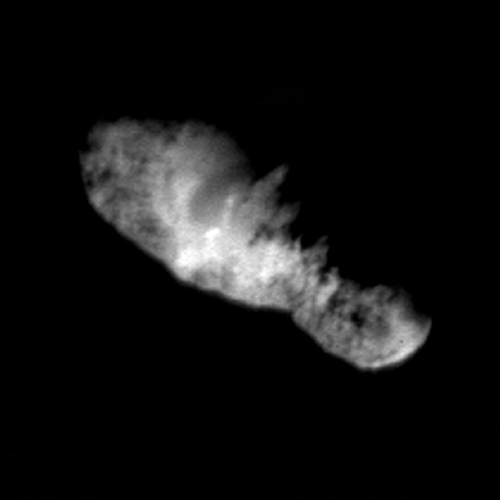

Highest Resolution Comet Picture Ever Reveals Rugged Terrain – Deep Space 1

In this highest resolution view of the icy, rocky nucleus of comet Borrelly, (about 45 meters or 150 feet per pixel) a variety of terrains and surface textures, mountains and fault structures, and darkened material are visible over the nucleus’s surface. This was the final image of the nucleus of comet Borrelly, taken just 160 seconds before Deep Space1’s closest approach to it. This image shows the 8-km (5-mile) long nucleus about 3417 kilometers (over 2,000 miles) away.

Smooth, rolling plains containing brighter regions are present in the middle of the nucleus and seem to be the source of dust jets seen in the coma. The rugged land found at both ends of the nucleus has many high ridges along the jagged line between day and night on the comet. This rough terrain contains very dark patches that appear to be elevated compared to surrounding areas. In some places the dark material accentuates grooves and apparent faults. Stereo analysis shows the smaller end of the nucleus (lower right) is tipped toward the viewer (out of frame). Sunlight is coming from the bottom of the frame.

Deep Space 1 completed its primary mission testing ion propulsion and 11 other advanced, high-risk technologies in September 1999. NASA extended the mission, taking advantage of the ion propulsion and other systems to undertake this chancy but exciting, and ultimately successful, encounter with the comet. More information can be found on the Deep Space 1 home page at http://nmp.jpl.nasa.gov/ds1/. Deep Space 1 was launched in October 1998 as part of NASA’s New Millennium Program, which is managed by JPL for NASA’s Office of Space Science, Washington, D.C. The California Institute of Technology manages JPL for NASA.

Credit: NASA/JPL